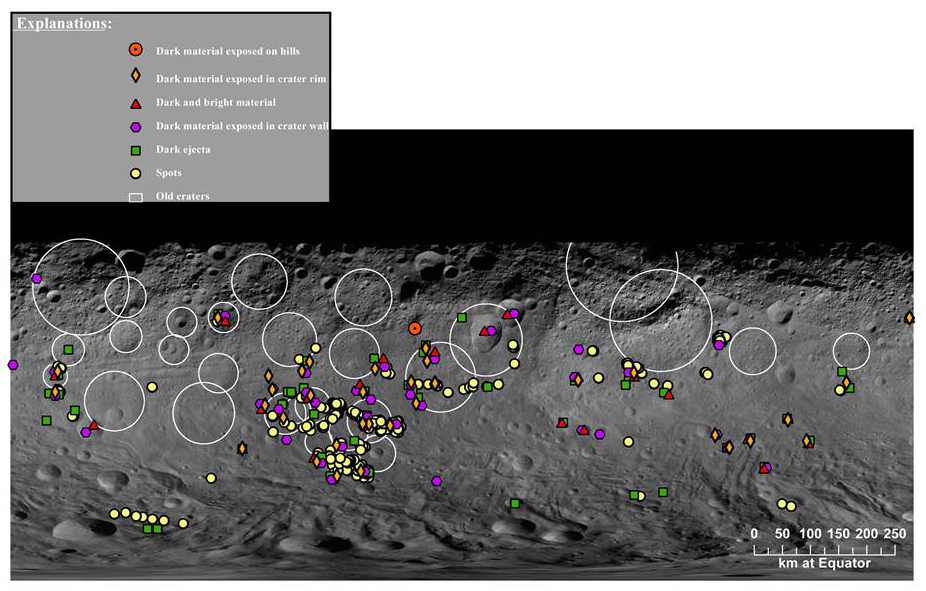

Map of Dark Materials on Vesta

This map is a mosaic of images obtained by NASA’s Dawn’s framing camera during the high-altitude mapping orbit phase. The average altitude of this phase was 420 miles (680 kilometers).

This map shows the distribution of dark materials on the surface of Vesta. The symbols on the map mark the different varieties of dark materials. Some appear as localized deposits in the form of dark-rayed impact craters; others are localized outcrops on the walls, rims and flanks of impact craters and on isolated hills. There are also regional deposits such as the fields of material ejected from craters during impacts.

The Dawn mission to the asteroids Vesta and Ceres is managed by NASA’s Jet Propulsion Laboratory, a division of the California Institute of Technology in Pasadena, for NASA’s Science Mission Directorate, Washington. Dawn is a project of the directorate’s Discovery Program, managed by NASA’s Marshall Space Flight Center in Huntsville, Ala. UCLA is responsible for overall Dawn mission science. The Dawn Framing Cameras have been developed and built under the leadership of the Max Planck Institute for Solar System Research, Katlenburg-Lindau, Germany, with significant contributions by DLR German Aerospace Center, Institute of Planetary Research, Berlin, and in coordination with the Institute of Computer and Communication Network Engineering, Braunschweig. The framing camera project is funded by the Max Planck Society, DLR, and NASA/JPL.

Credit: NASA/JPL-Caltech/UCLA/MPS/DLR/IDA/UMD